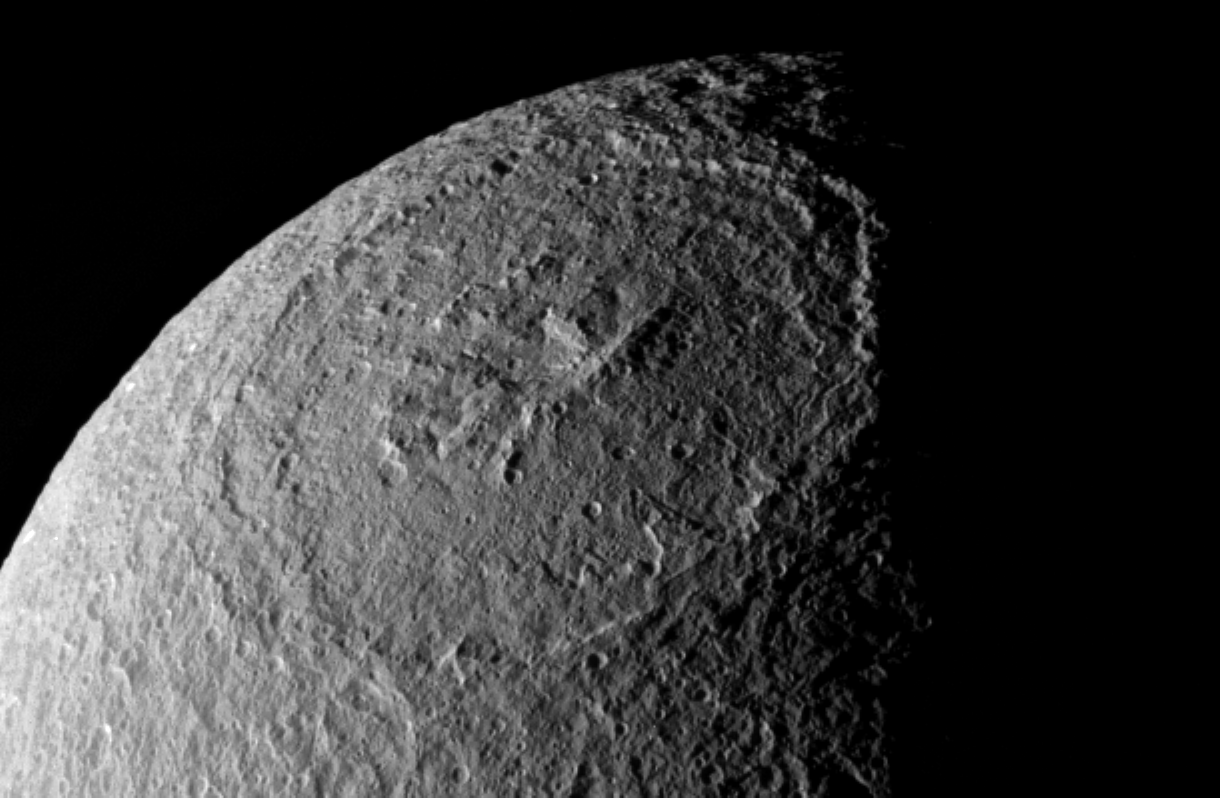

The Great Basin

Plunging cliffs and towering mountains characterize the gigantic impact structure called Odysseus on Saturn’s moon Tethys. The great impact basin lies before the Cassini spacecraft in one of the best views yet obtained.

Quite a few small craters are visible inside Odysseus (450 kilometers, or 280 miles across), making it clear that this is not a very young structure. However, a comparison of cratering density between the interior of Odysseus and the surrounding terrain should show whether the large basin is at least relatively young.

Odysseus is on the leading hemisphere of Tethys (1,071 kilometers, or 665 miles across). North is up and rotated 18 degrees to the right.

The image was taken in polarized ultraviolet light with the Cassini spacecraft narrow-angle camera on Dec. 24, 2005 at a distance of approximately 196,000 kilometers (122,000 miles) from Tethys and at a Sun-Tethys-spacecraft, or phase, angle of 85 degrees. Resolution in the original image was 1 kilometer (3,831 feet) per pixel. The image has been magnified by a factor of two and contrast-enhanced to aid visibility.

The Cassini-Huygens mission is a cooperative project of NASA, the European Space Agency and the Italian Space Agency. The Jet Propulsion Laboratory, a division of the California Institute of Technology in Pasadena, manages the mission for NASA’s Science Mission Directorate, Washington, D.C. The Cassini orbiter and its two onboard cameras were designed, developed and assembled at JPL. The imaging operations center is based at the Space Science Institute in Boulder, Colo.

Credit: NASA/JPL/Space Science Institute